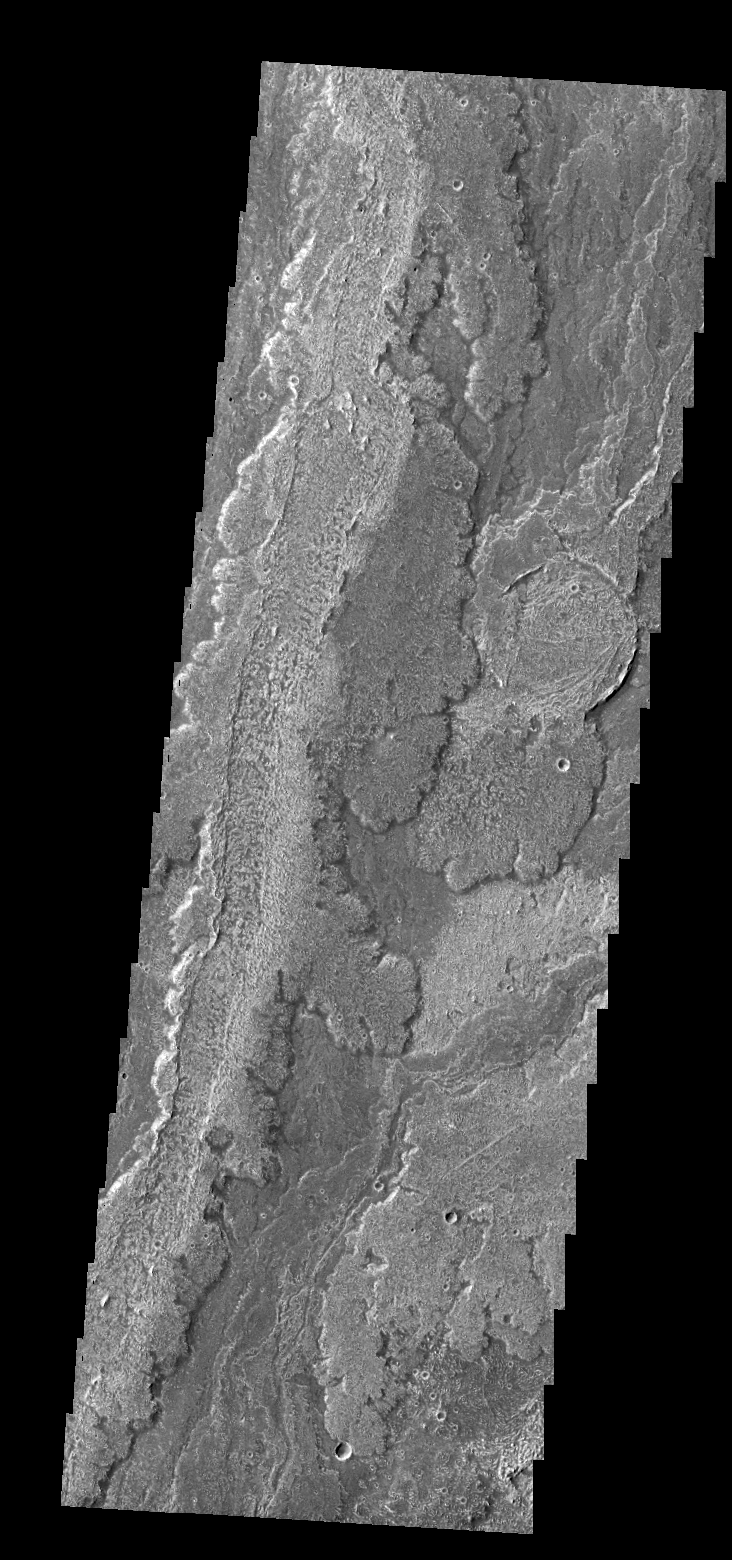

Arsia Mons Flows

Today’s VIS image shows a very small portion of the lava flows that originated from Arsia Mons. In this image a pre-existing crater has been filled, with only small sections of its rim still visible above the level of the lava.

Credit: NASA/JPL/ASU